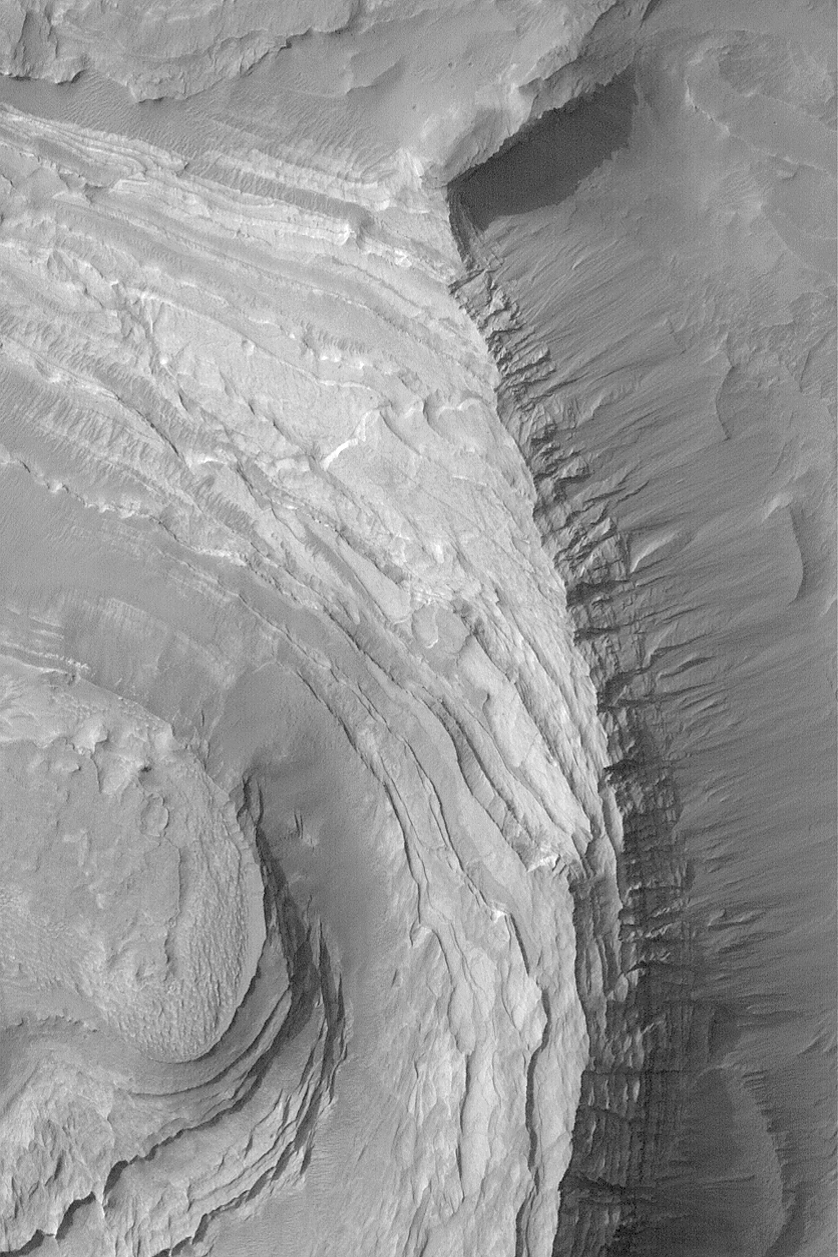

Terby Sedimentary Rocks

27 December 2003
This Mars Global Surveyor (MGS) Mars Orbiter Camera (MOC) image shows layered sedimentary rock outcrops in Terby Crater, located near 27.7°S, 285.4°W. The layered sediments in Terby are several kilometers thick, attesting to a long history of deposition in this ancient basin. The picture covers an area 3 km (1.9 mi) wide. Sunlight illuminates the scene from the upper left.

Credit: NASA/JPL/Malin Space Science Systems